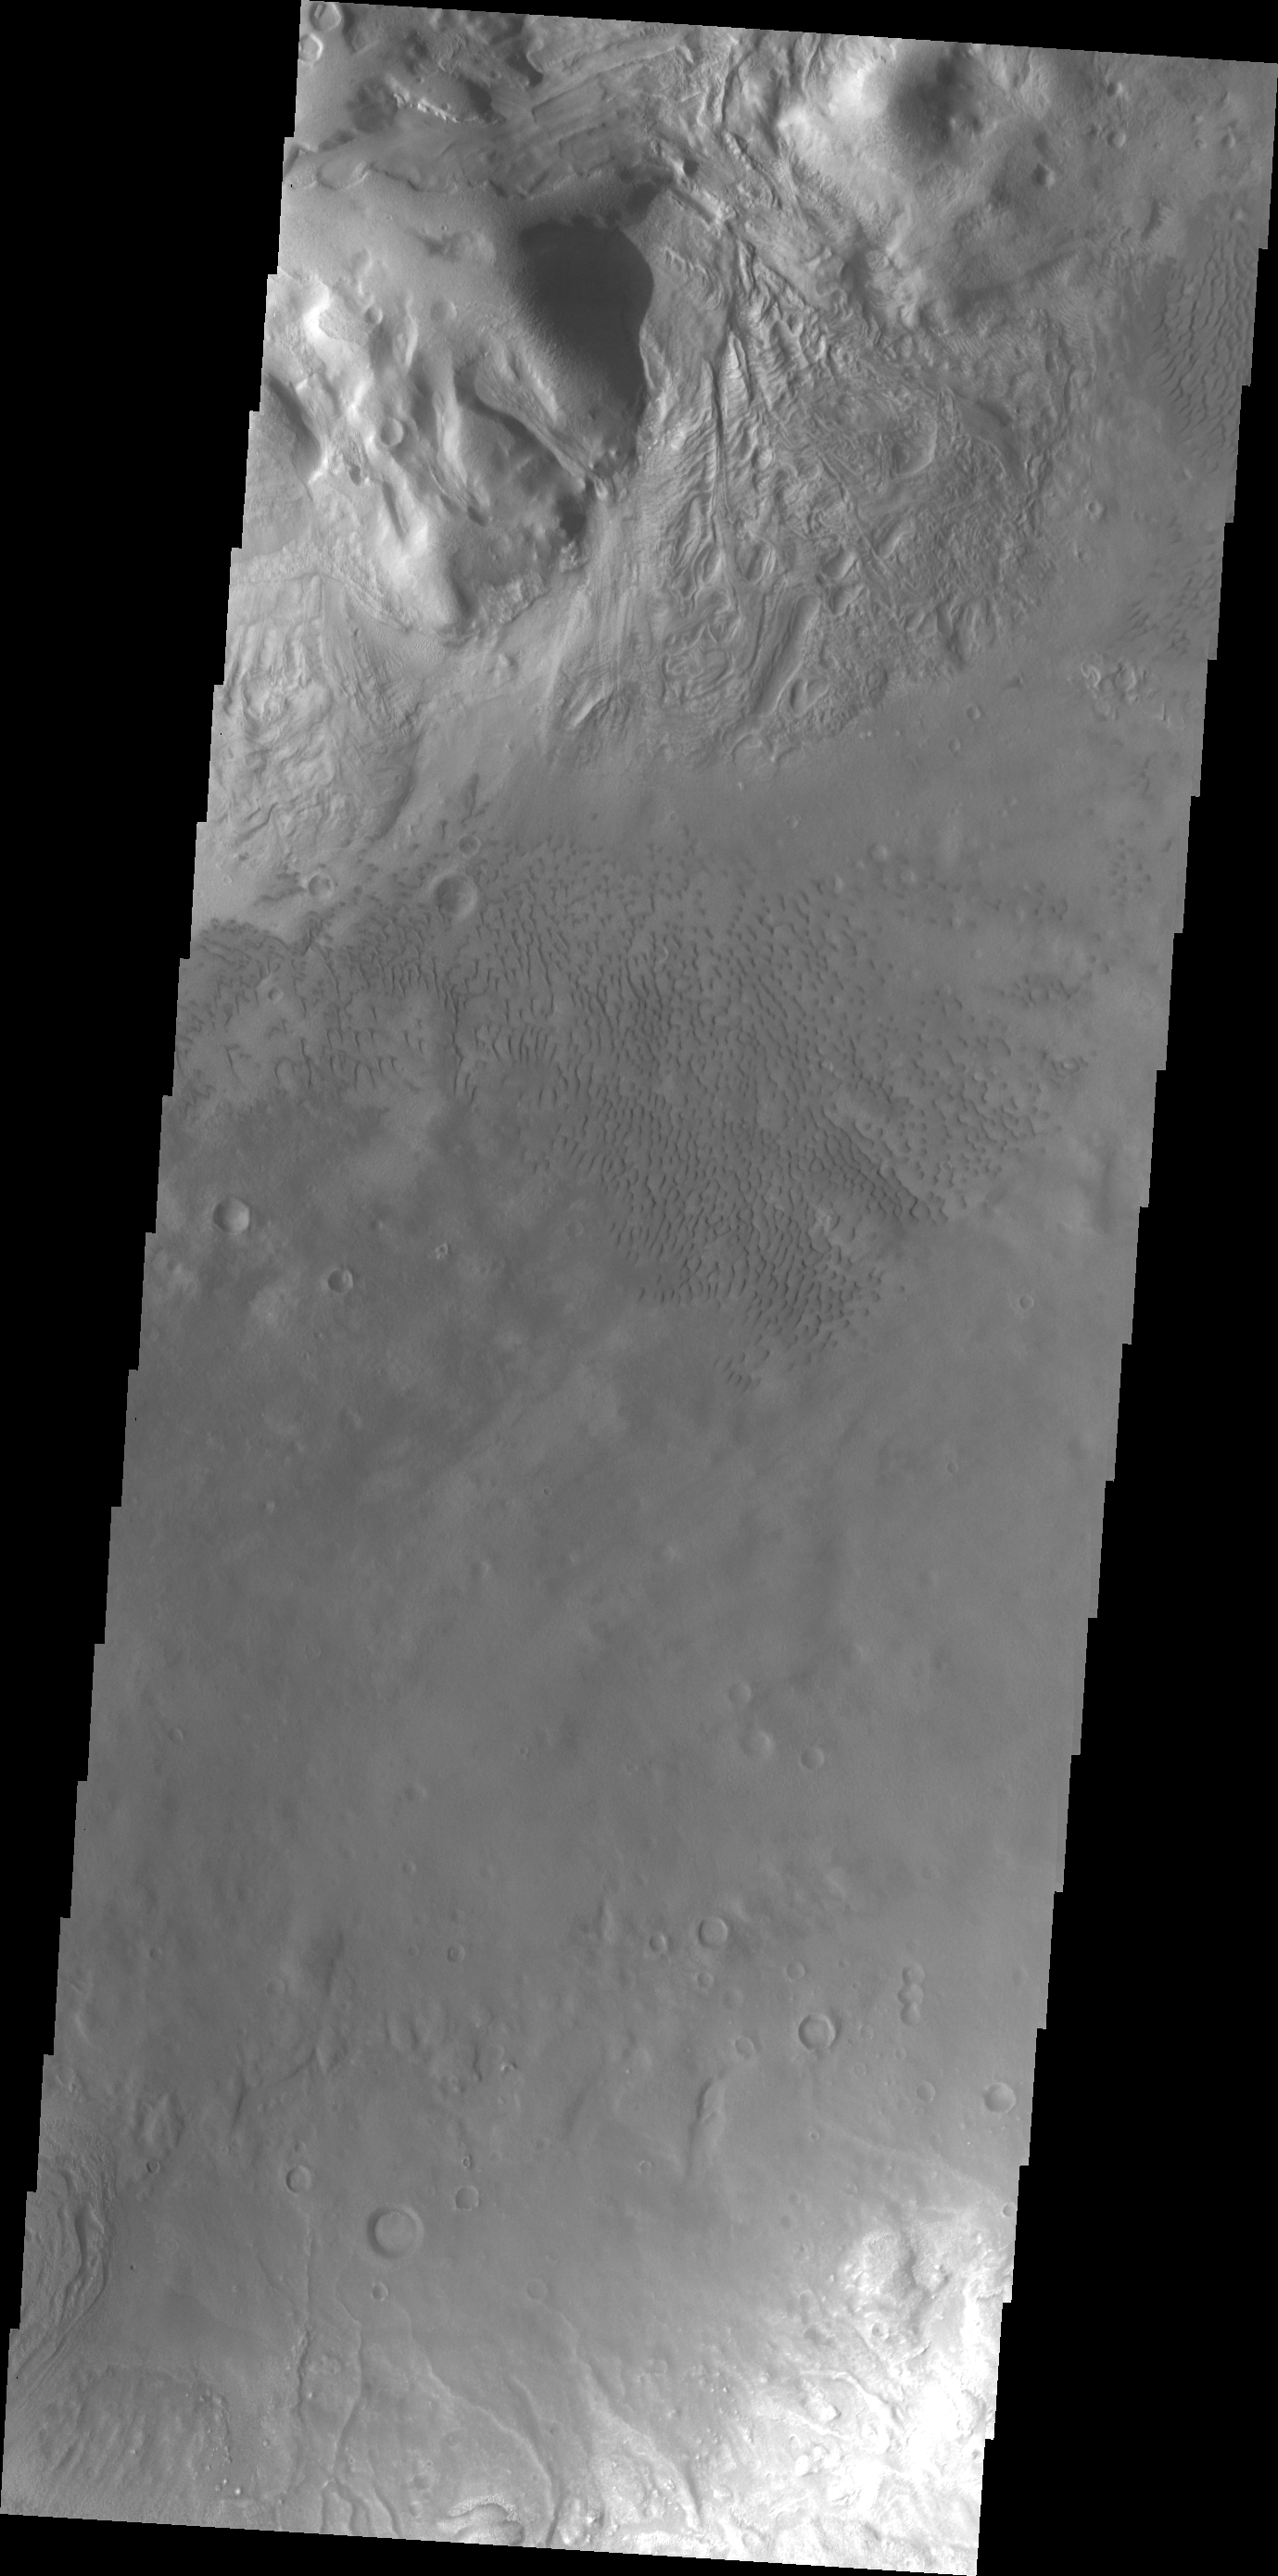

Moreux Crater Dunes

Today’s VIS image shows some of the dunes of the floor of Moreux Crater.

Credit: NASA/JPL/ASU